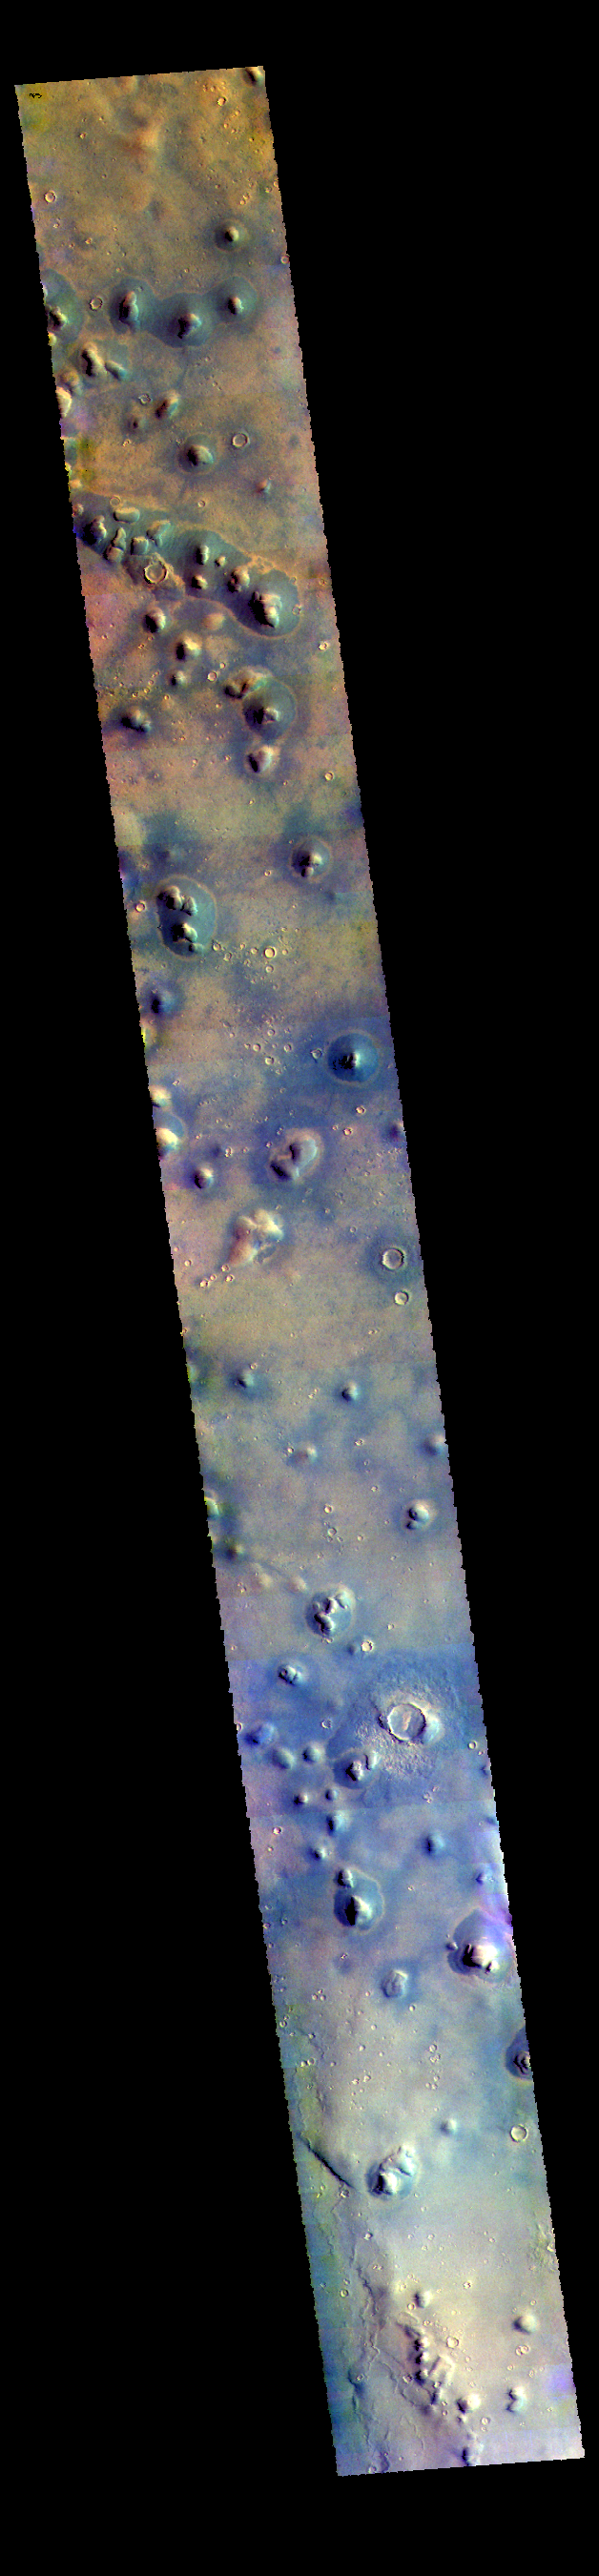

Arcadia Planitia – False Color

This VIS image shows some of the plains of Arcadia Planitia. Isolated small hills are a common feature in this part of the planitia.

The THEMIS VIS camera contains 5 filters. The data from different filters can be combined in multiple ways to create a false color image. These false color images may reveal subtle variations of the surface not easily identified in a single band image.

Credit: NASA/JPL-Caltech/ASU